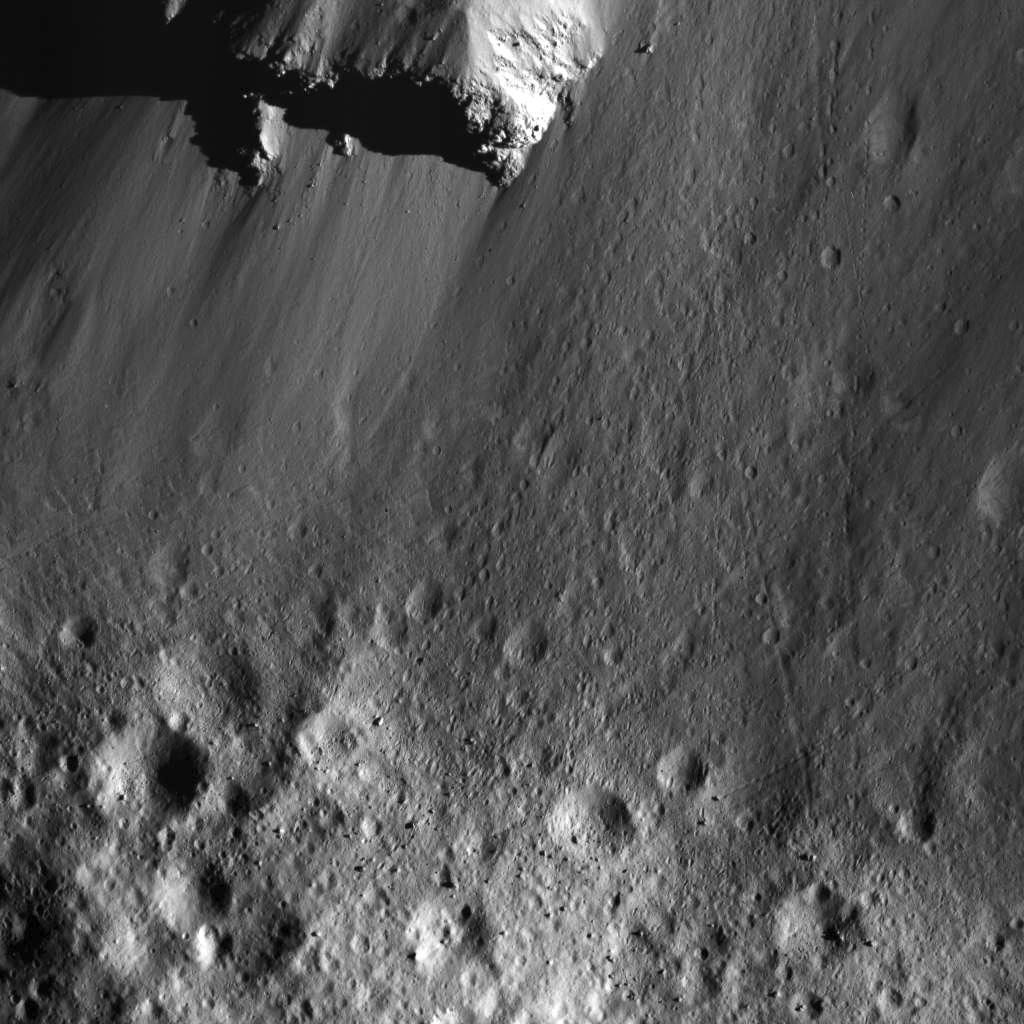

Boulders Along Urvara Crater’s Wall

This image was obtained by NASA’s Dawn spacecraft on July 29, 2018 from an altitude of about 28 miles (45 kilometers).

The center of this picture is located at about 36.5 degrees south latitude and 247.5 degrees east longitude.

Dawn’s mission is managed by JPL for NASA’s Science Mission Directorate in Washington. Dawn is a project of the directorates Discovery Program, managed by NASA’s Marshall Space Flight Center in Huntsville, Alabama. JPL is responsible for overall Dawn mission science. Orbital ATK Inc., in Dulles, Virginia, designed and built the spacecraft. The German Aerospace Center, Max Planck Institute for Solar System Research, Italian Space Agency and Italian National Astrophysical Institute are international partners on the mission team.

Credit: NASA/JPL-Caltech/UCLA/MPS/DLR/IDA